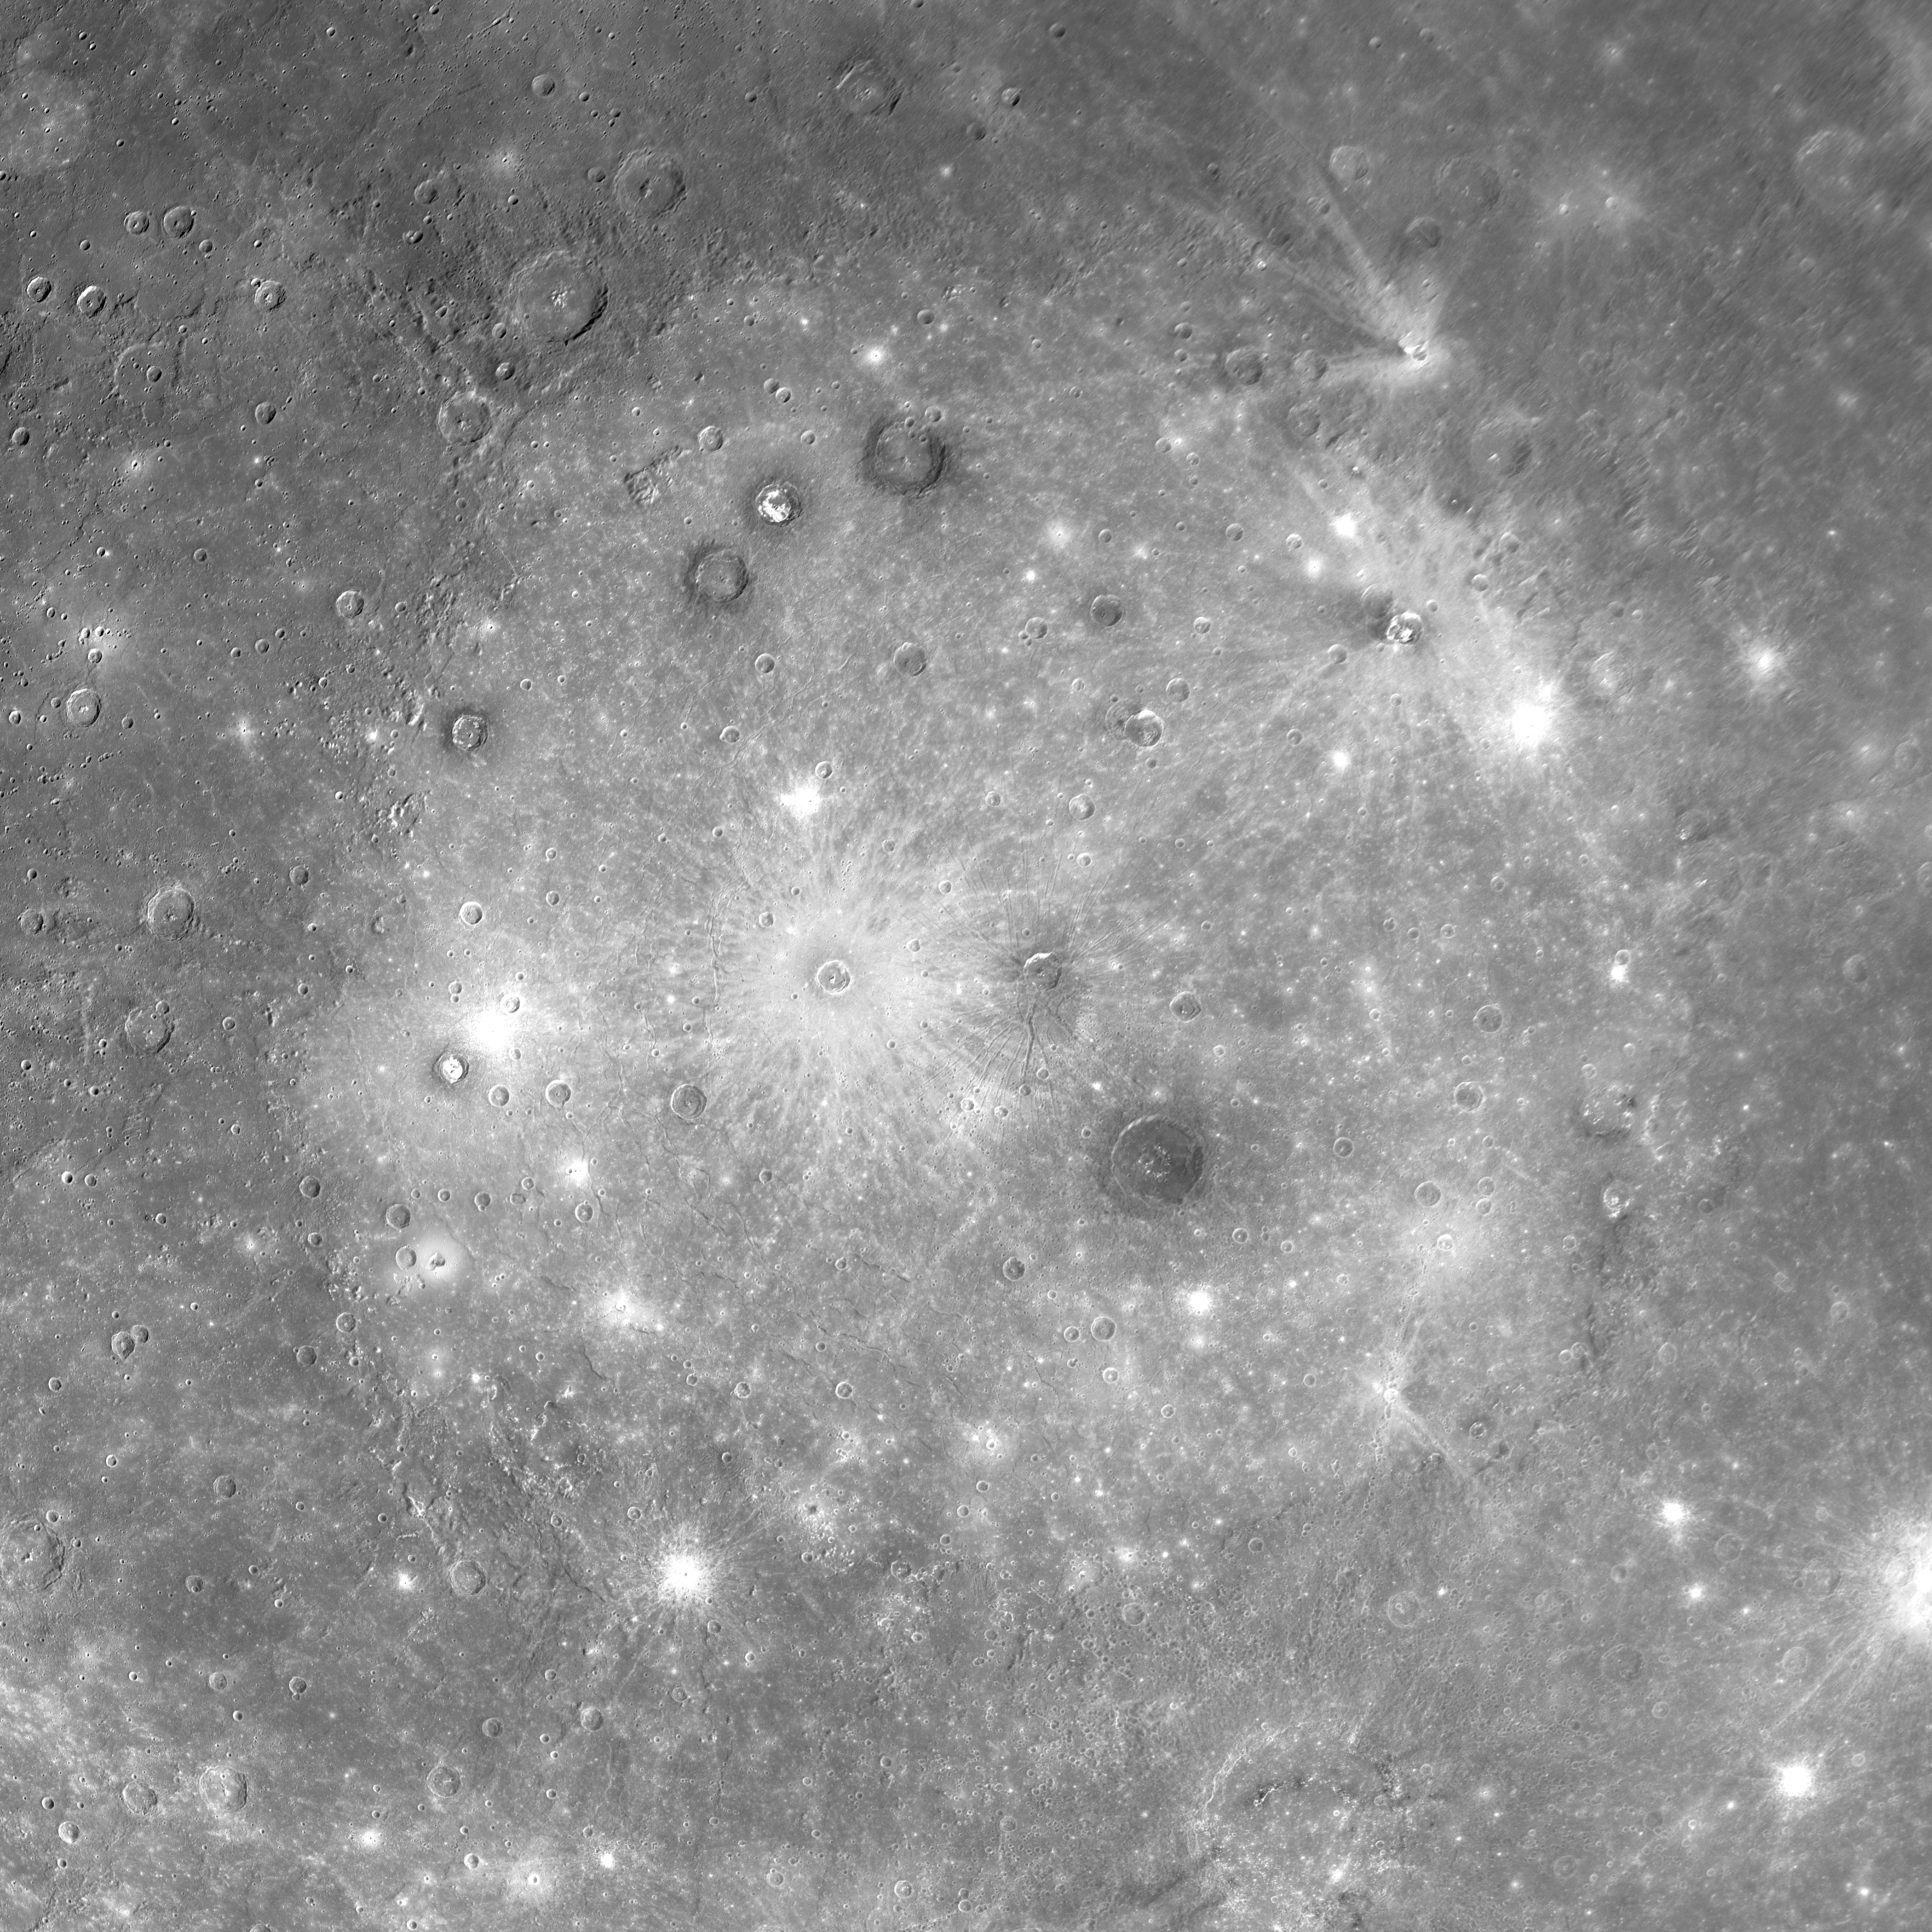

Mercury’s Caloris Basin, One of the Largest Impact Basins in the Solar System

This view is a mosaic of multiple MDIS images and shows the Caloris basin in its entirety. The Caloris basin was discovered in 1974 from Mariner 10 images, but when Mariner 10 flew by Mercury, only the eastern half of the basin was in daylight. During MESSENGER’s first Mercury flyby, the spacecraft was able to acquire high-resolution images of the entire basin, revealing the full extent of this great basin for the first time.

Geologists use the term “basin” to refer to an impact crater that is larger than about 300 kilometers (186 miles) in diameter and often displays multiple concentric rings. Caloris has one main topographic ring (1550-kilometer diameter). Patterns of concentric structures both inside and outside the main ring have been mapped and interpreted as evidence for additional rings. Caloris is one of the largest impact basins in the Solar System, and MESSENGER’s orbital observations will provide much more data for this impressive geologic feature, including high-resolution color and low-Sun images for discerning morphology. This mosaic was obtained when the Sun was high overhead. Such lighting conditions emphasize brightness differences among the surface materials, with little shadowing to provide a sense of the texture and topography. The interior of the basin has been filled with lighter-hued plains, which in turn have been modified by impact craters. The craters range from small bright dots to larger craters with bright rays. Some of the larger craters exhibit dark rims. The dark rims suggest that dark material underlies the interior plains in some places and was exposed through the formation of those impact craters.

Date Acquired: January 14, 2008
Instrument: Narrow Angle Camera (NAC) of the Mercury Dual Imaging System (MDIS)
Scale: Caloris basin is 1,550 kilometers in diameter (960 miles)

These images are from MESSENGER, a NASA Discovery mission to conduct the first orbital study of the innermost planet, Mercury. For information regarding the use of images, see the MESSENGER image use policy.

Credit: NASA/Johns Hopkins University Applied Physics Laboratory/Carnegie Institution of Washington